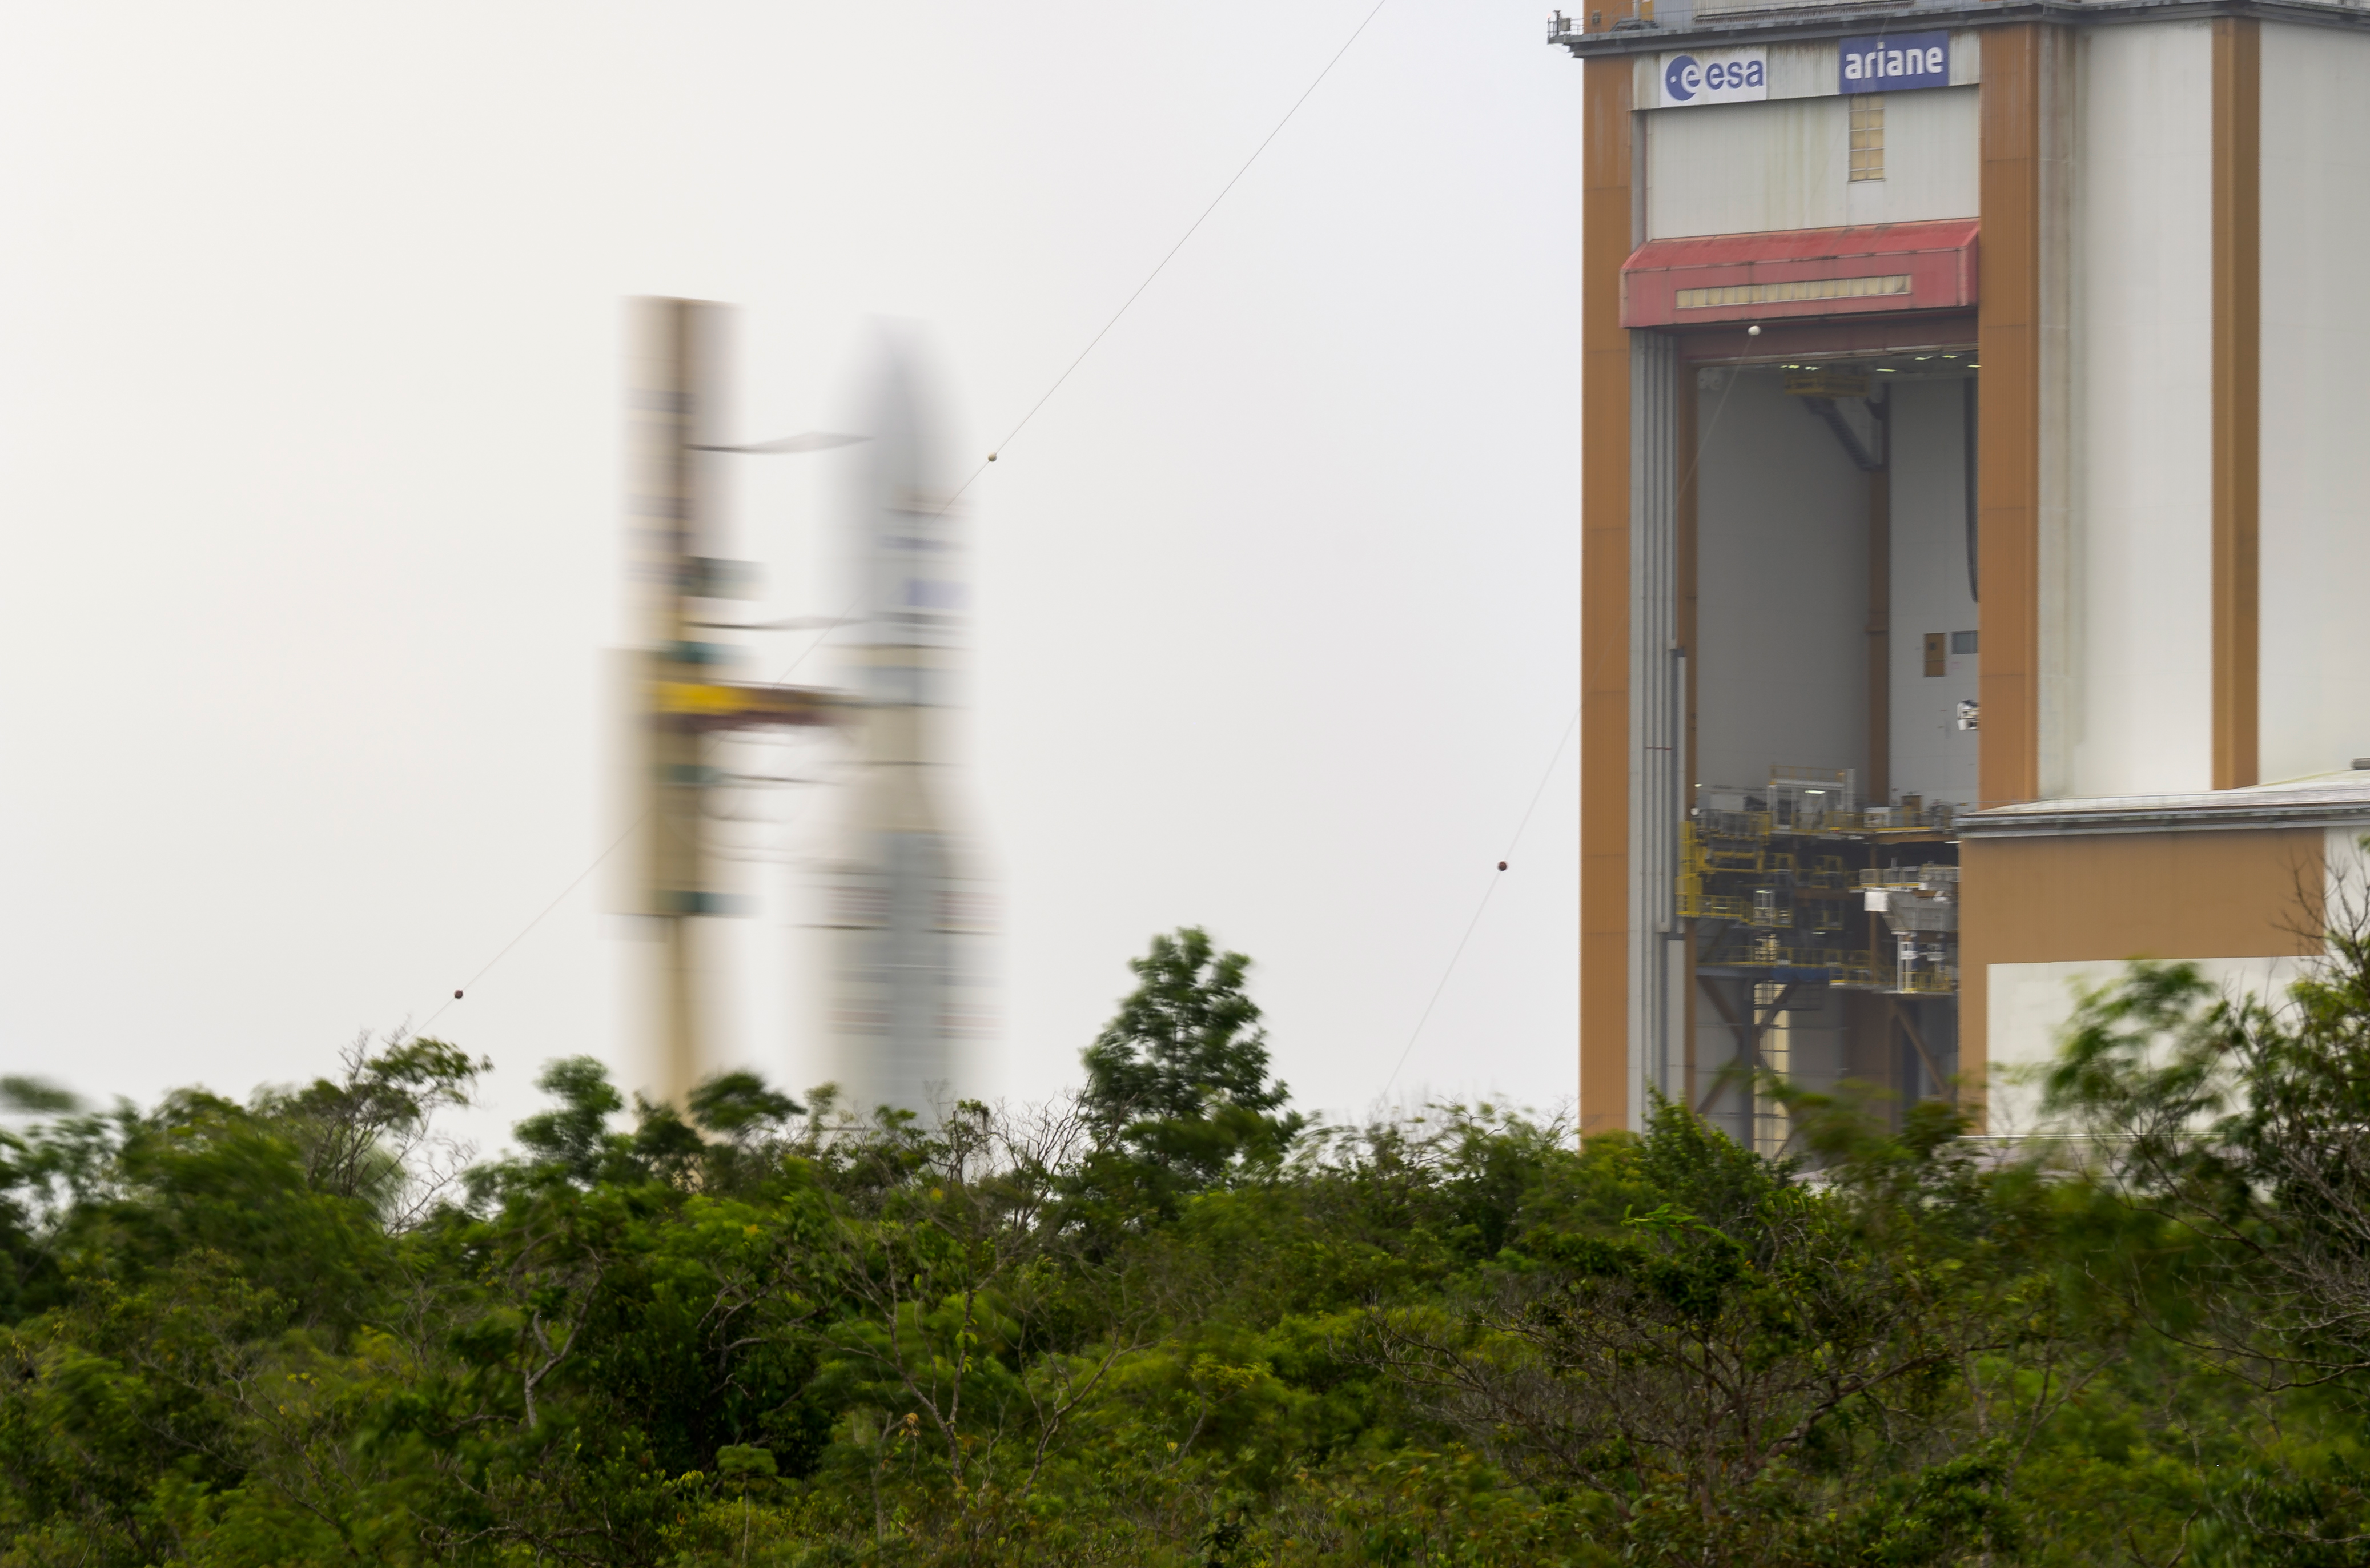

Ariane 5 Rollout with James Webb Space Telescope

Arianespace's Ariane 5 rocket with NASA’s James Webb Space Telescope onboard, is seen in this 30 second exposure, as it is rolled out to the launch pad, Thursday, Dec. 23, 2021, at Europe’s Spaceport, the Guiana Space Center in Kourou, French Guiana. The James Webb Space Telescope (sometimes called JWST or Webb) is a large infrared telescope with a 21.3 foot (6.5 meter) primary mirror. The observatory will study every phase of cosmic history—from within our solar system to the most distant observable galaxies in the early universe.

Credit: NASA/Bill Ingalls